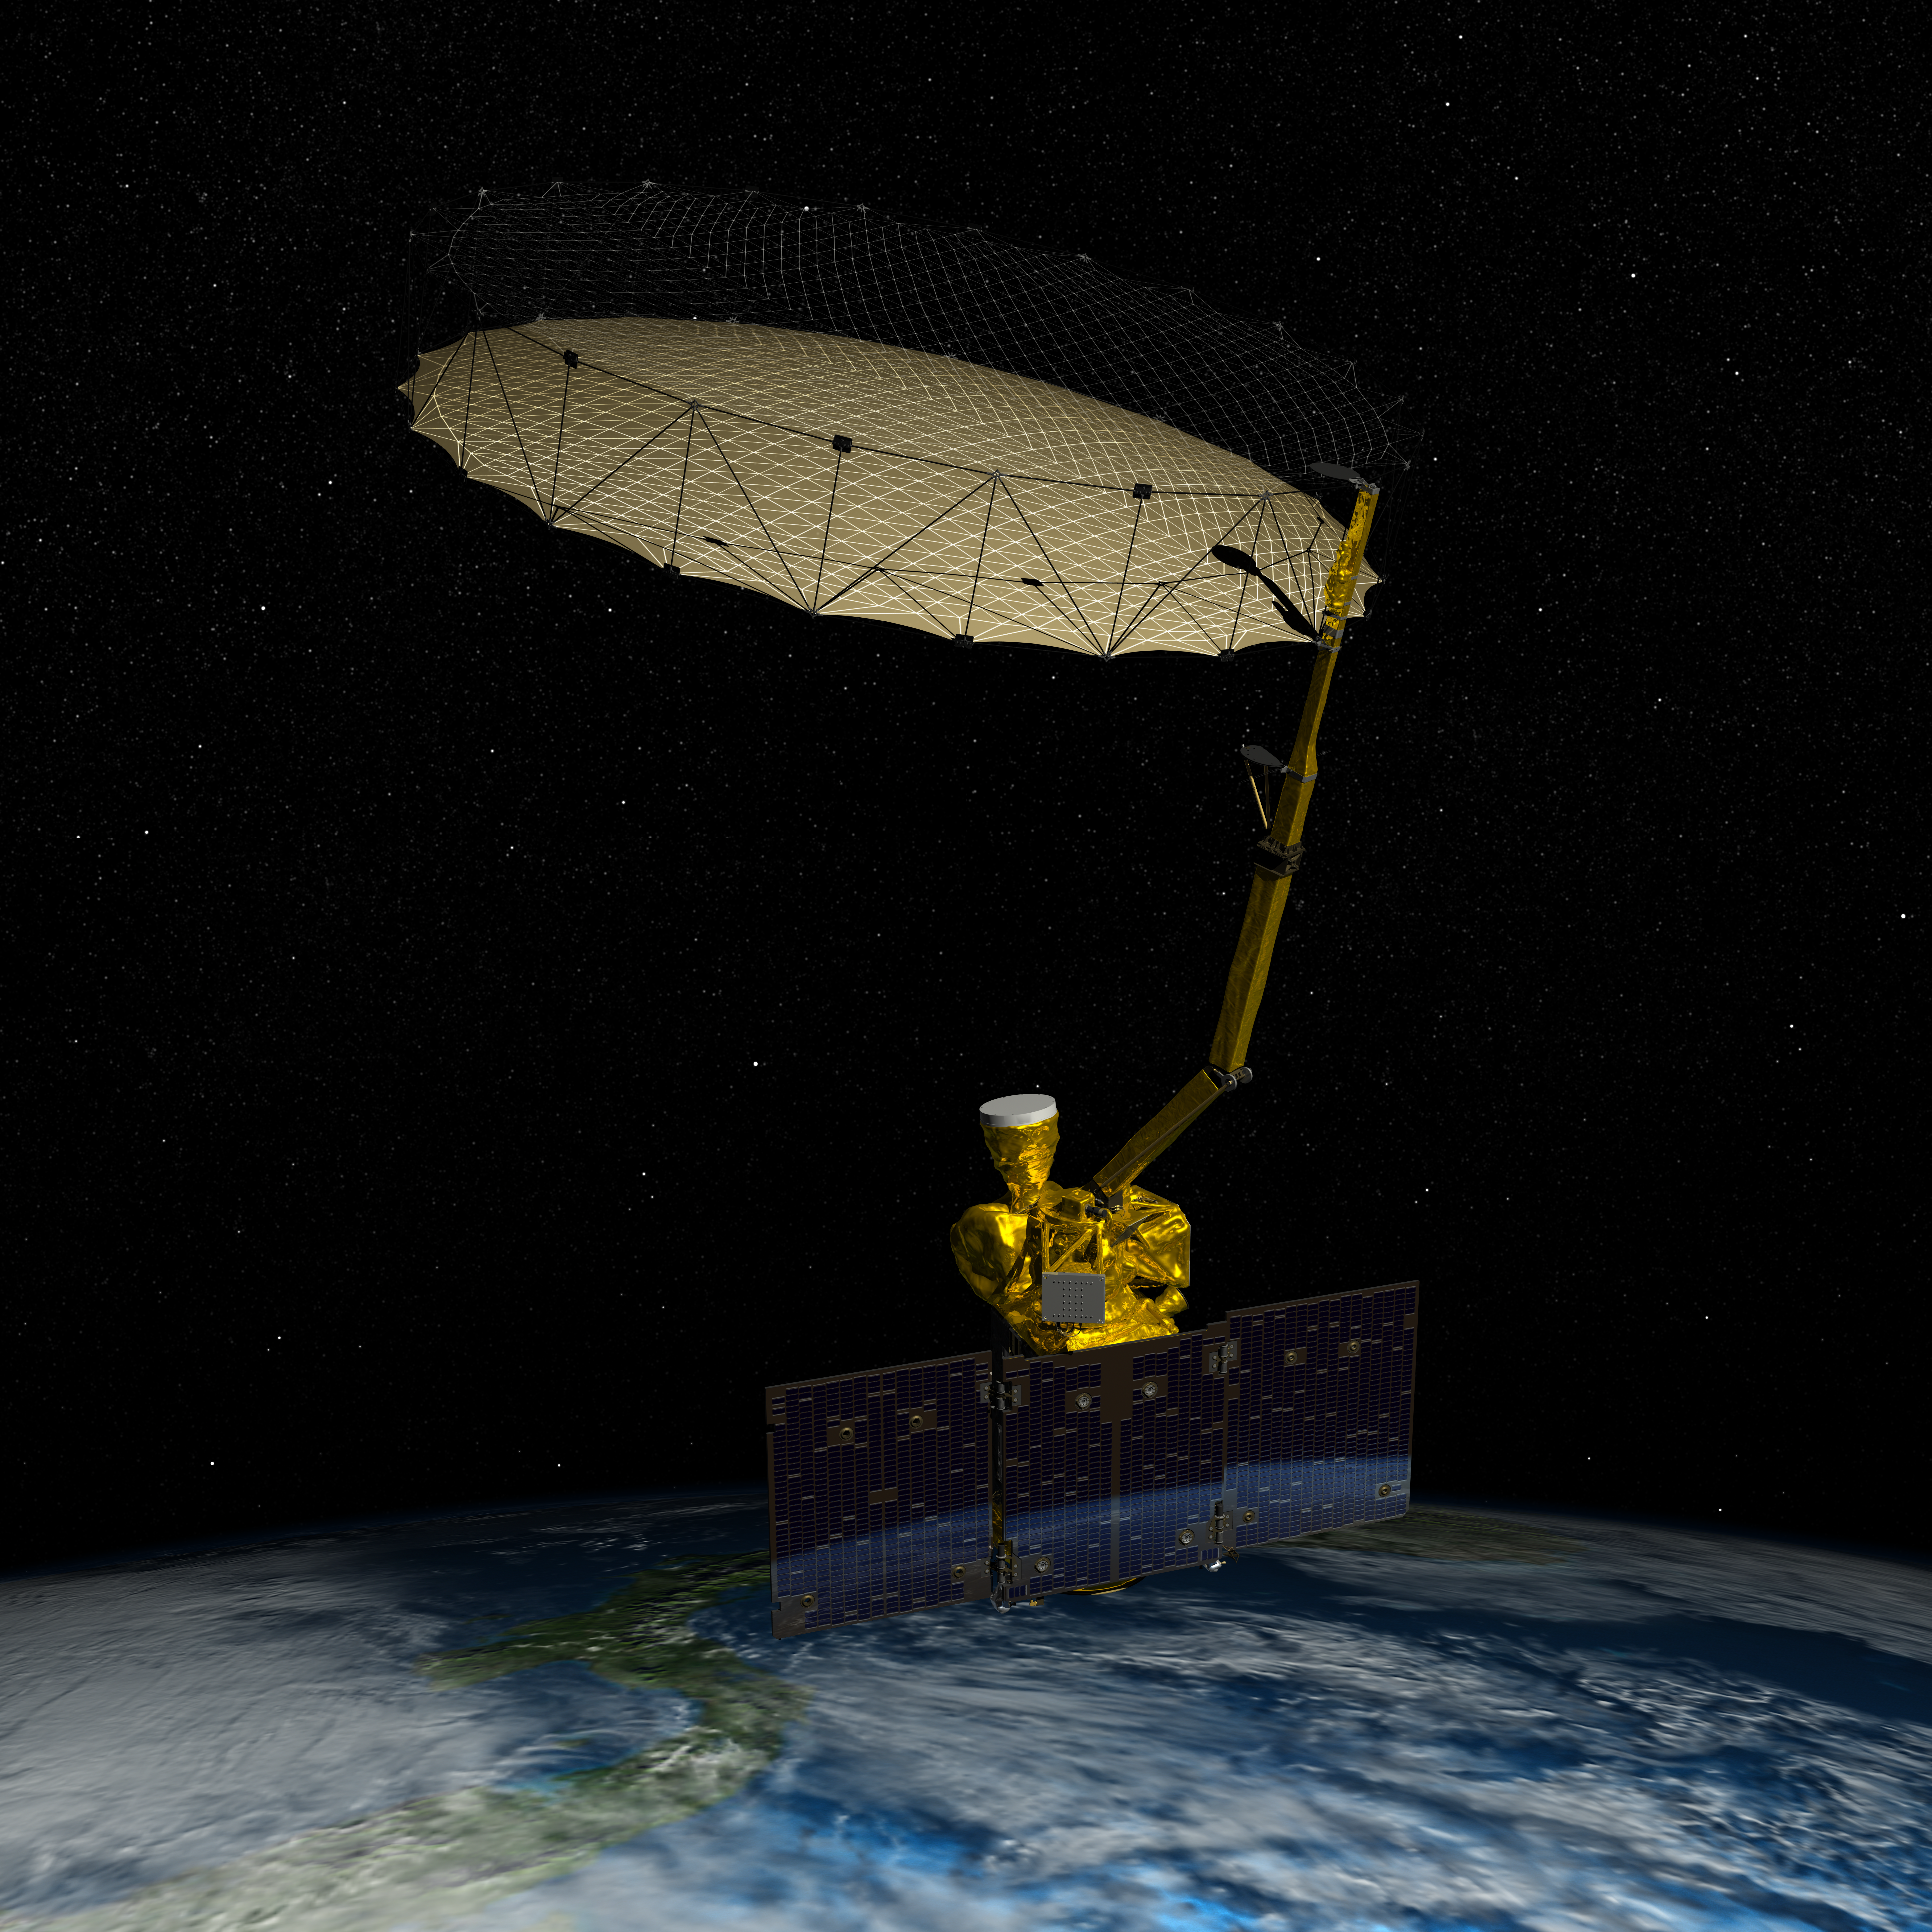

NASA’s Soil Moisture Active Passive (SMAP) (Artist Concept)

NASA’s Soil Moisture Active Passive (SMAP) mission will produce high-resolution global maps of soil moisture to track water availability around our planet and guide policy decisions.

Credit: NASA/JPL-Caltech